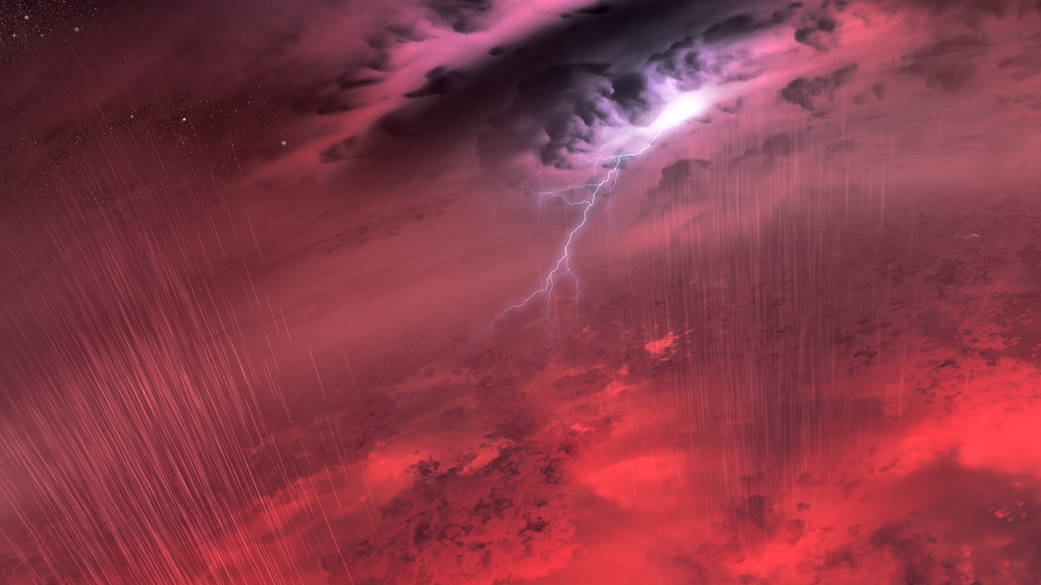

Brown Dwarf Weather (Artist’s Concept)

This artist’s concept shows what the weather might look like on cool star-like bodies known as brown dwarfs. These giant balls of gas start out life like stars, but lack the mass to sustain nuclear fusion at their cores, and instead, fade and cool with time.

Observations from NASA’s Spitzer Space Telescope suggest that most brown dwarfs are roiling with one or more planet-size storms akin to Jupiter’s “Great Red Spot.”

NASA’s Jet Propulsion Laboratory, Pasadena, Calif., manages the Spitzer Space Telescope mission for NASA’s Science Mission Directorate, Washington. Science operations are conducted at the Spitzer Science Center at the California Institute of Technology in Pasadena. Spacecraft operations are based at Lockheed Martin Space Systems Company, Littleton, Colorado. Data are archived at the Infrared Science Archive housed at the Infrared Processing and Analysis Center at Caltech. Caltech manages JPL for NASA.

Credit: NASA/JPL-Caltech/University of Western Ontario/Stony Brook University